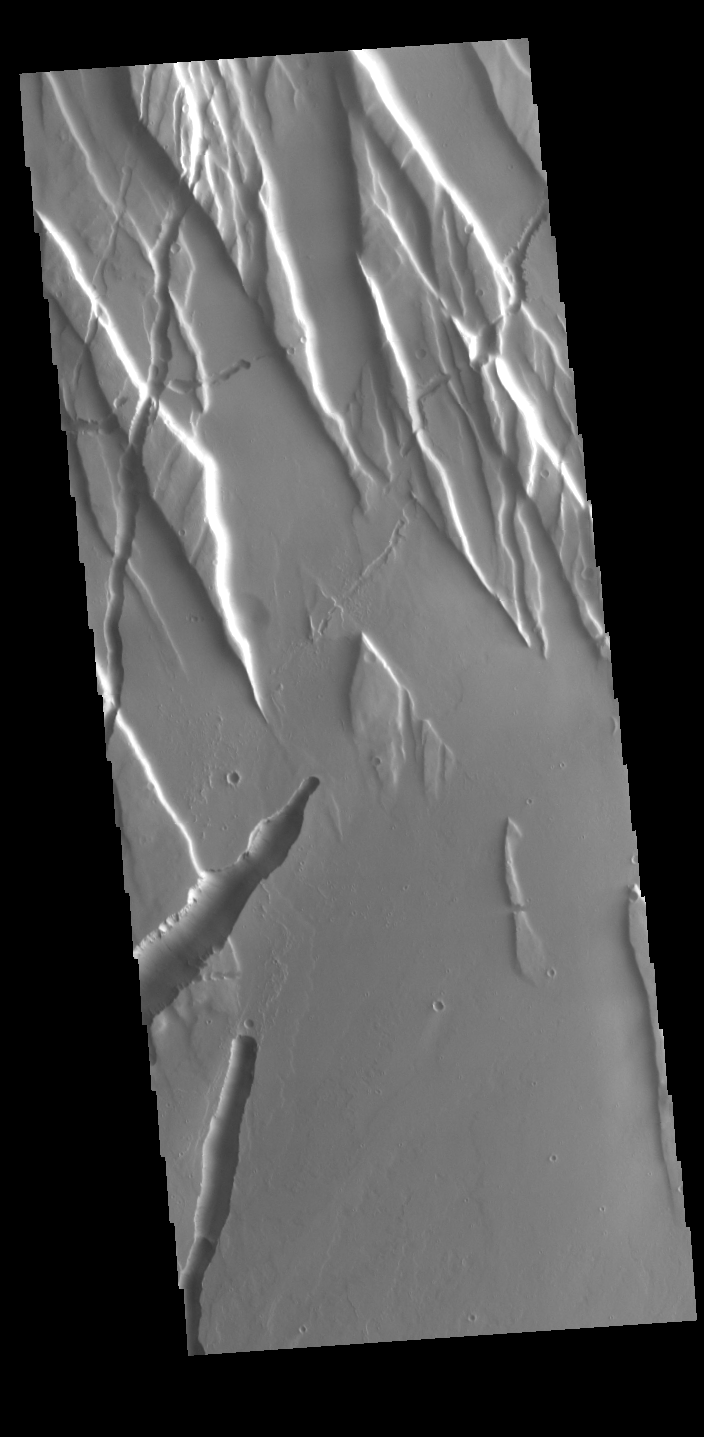

Tectonics

The graben and collapse features in this image are part of Ceraunius Fossae, which is located south of Alba Mons.

Credit: NASA/JPL-Caltech/ASU